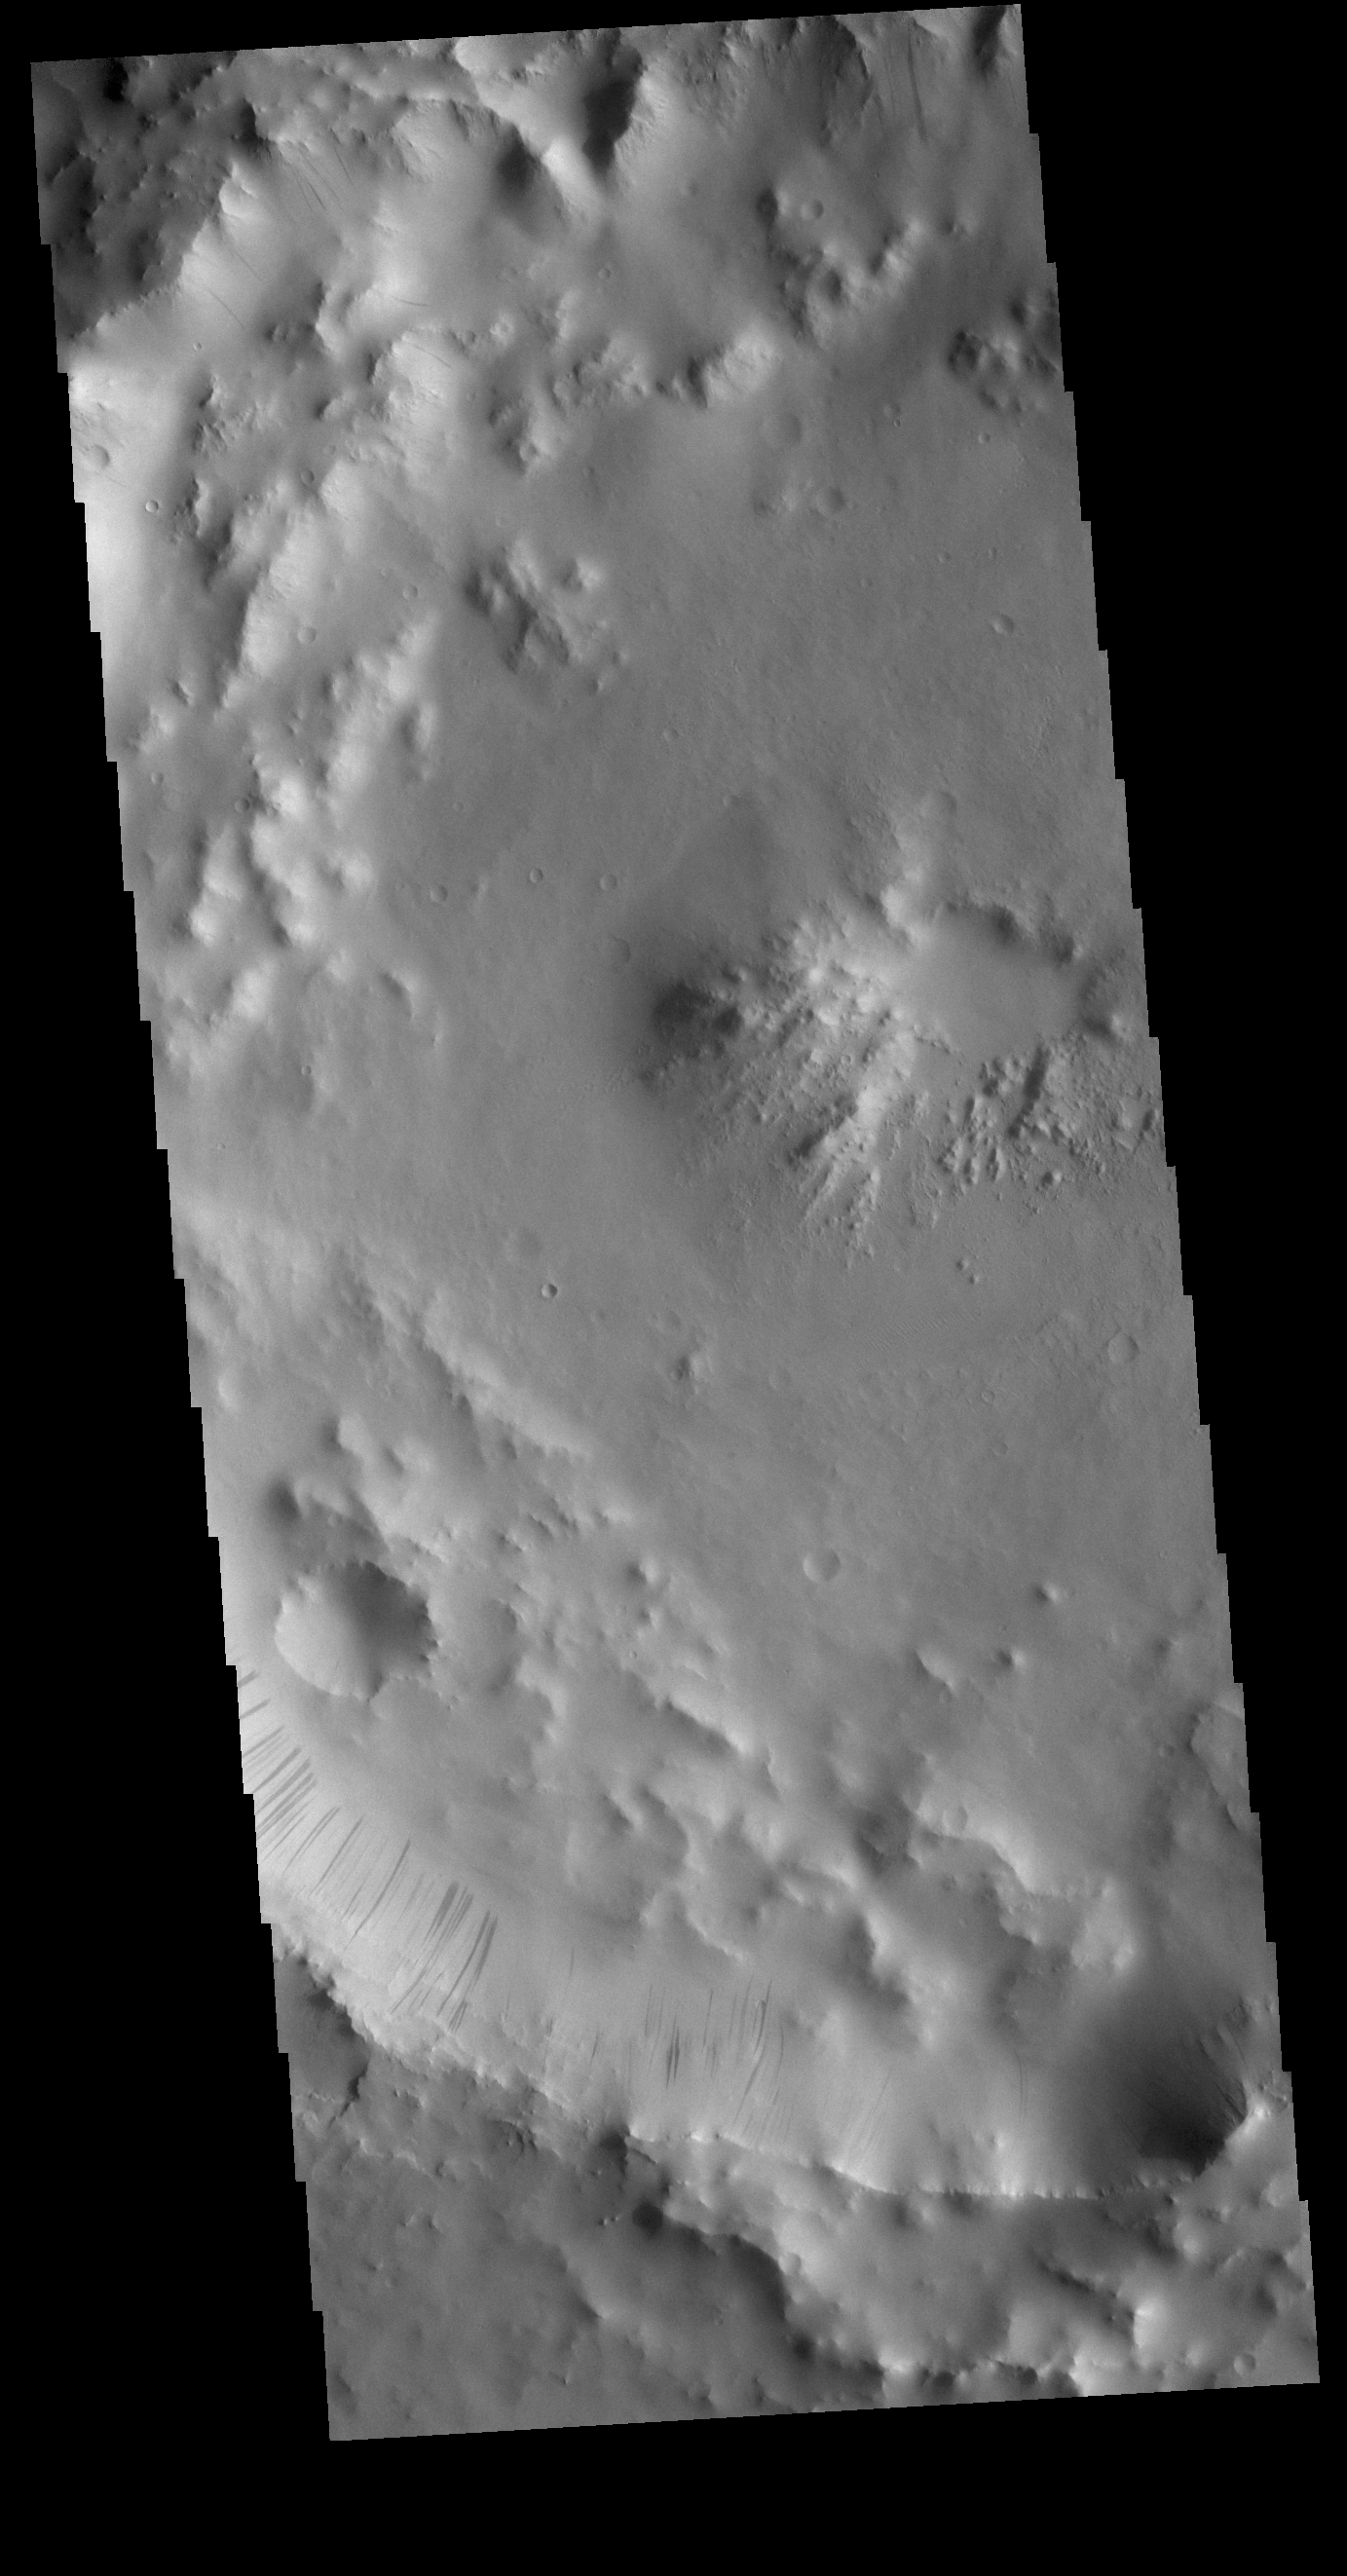

Dark Slope Streaks

This VIS image shows part of the inner rim of an unnamed crater in southern Arabia Terra. Numerous dark streaks mark the slopes of the inner rim. There are several suggested mechanisms to form these features. Two of the mechanisms are that the dusty surface has been altered to reveal darker rock beneath from motion of downward moving dust, or the surface is darkening by fluid or other surface staining.

Credit: NASA/JPL-Caltech/ASU